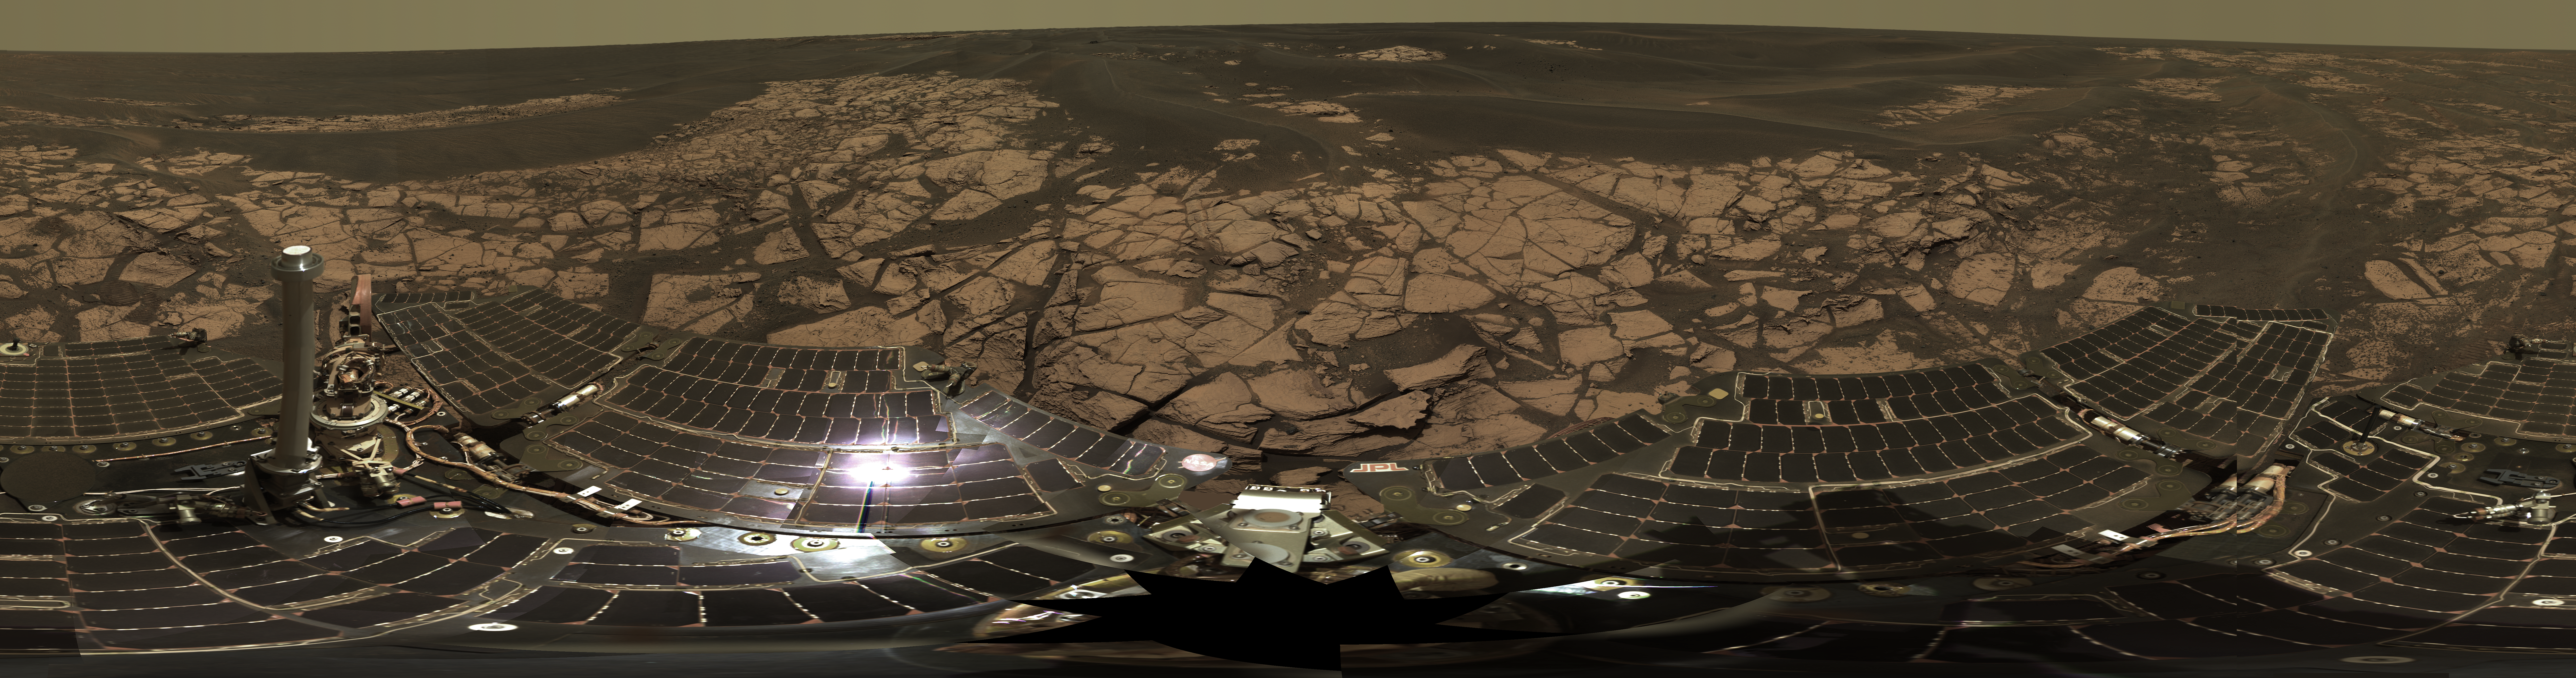

On the Rim of ‘Erebus’

This is the Opportunity panoramic camera’s “Erebus Rim” panorama, acquired on sols 652 to 663 (Nov. 23 to Dec. 5, 2005 ), as NASA’s Mars Exploration Rover Opportunity was exploring sand dunes and outcrop rocks in Meridiani Planum. The panorama originally consisted of 635 separate images in four different Pancam filters, and covers 360 degrees of terrain around the rover and the full rover deck. Since the time that this panorama was acquired, and while engineers have been diagnosing and testing Opportunity’s robotic arm, the panorama has been expanded to include more than 1,300 images of this terrain through all of the Pancam multispectral filters. It is the largest panorama acquired by either rover during the mission.

The panorama shown here is an approximate true-color rendering using Pancam’s 750 nanometer, 530 nanometer and 430 nanometer filters. It is presented here as a cylindrical projection. Image-to-image seams have been eliminated from the sky portion of the mosaic to better simulate the vista a person standing on Mars would see.

This panorama provides the team’s highest resolution view yet of the finely-layered outcrop rocks, wind ripples, and small cobbles and grains along the rim of the wide but shallow “Erebus” crater. Once the arm diagnostics and testing are completed, the team hopes to explore other layered outcrop rocks at Erebus and then eventually continue southward toward the large crater known as “Victoria.”

Credit: NASA/JPL-Caltech/Cornell